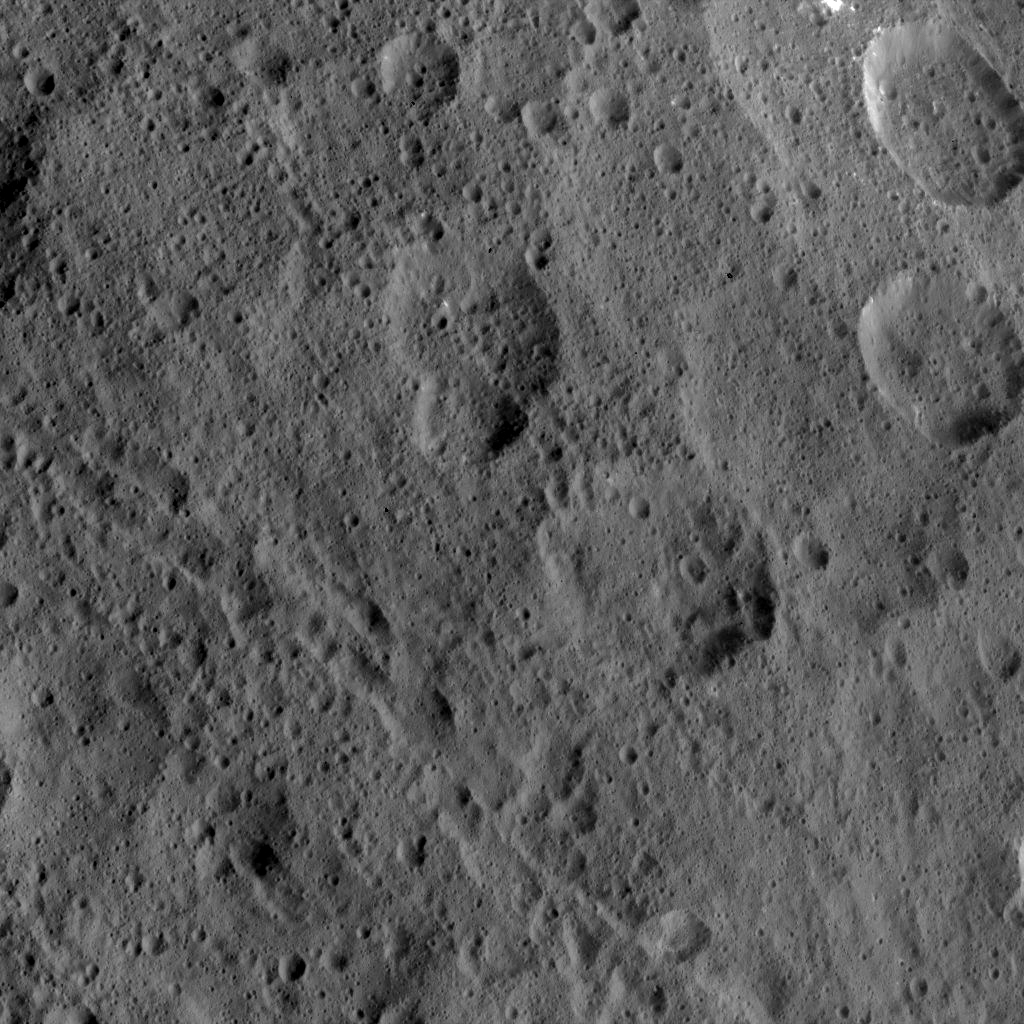

Dawn HAMO Image 31

This image, taken by NASA’s Dawn spacecraft, shows the surface of dwarf planet Ceres from an altitude of 915 miles (1,470 kilometers). The image was taken on September 9, 2015, and has a resolution of 450 feet (140 meters) per pixel.

Dawn’s mission is managed by JPL for NASA’s Science Mission Directorate in Washington. Dawn is a project of the directorate’s Discovery Program, managed by NASA’s Marshall Space Flight Center in Huntsville, Alabama. UCLA is responsible for overall Dawn mission science. Orbital ATK, Inc., in Dulles, Virginia, designed and built the spacecraft. The German Aerospace Center, the Max Planck Institute for Solar System Research, the Italian Space Agency and the Italian National Astrophysical Institute are international partners on the mission team.

Credit: NASA/JPL-Caltech/UCLA/MPS/DLR/IDA